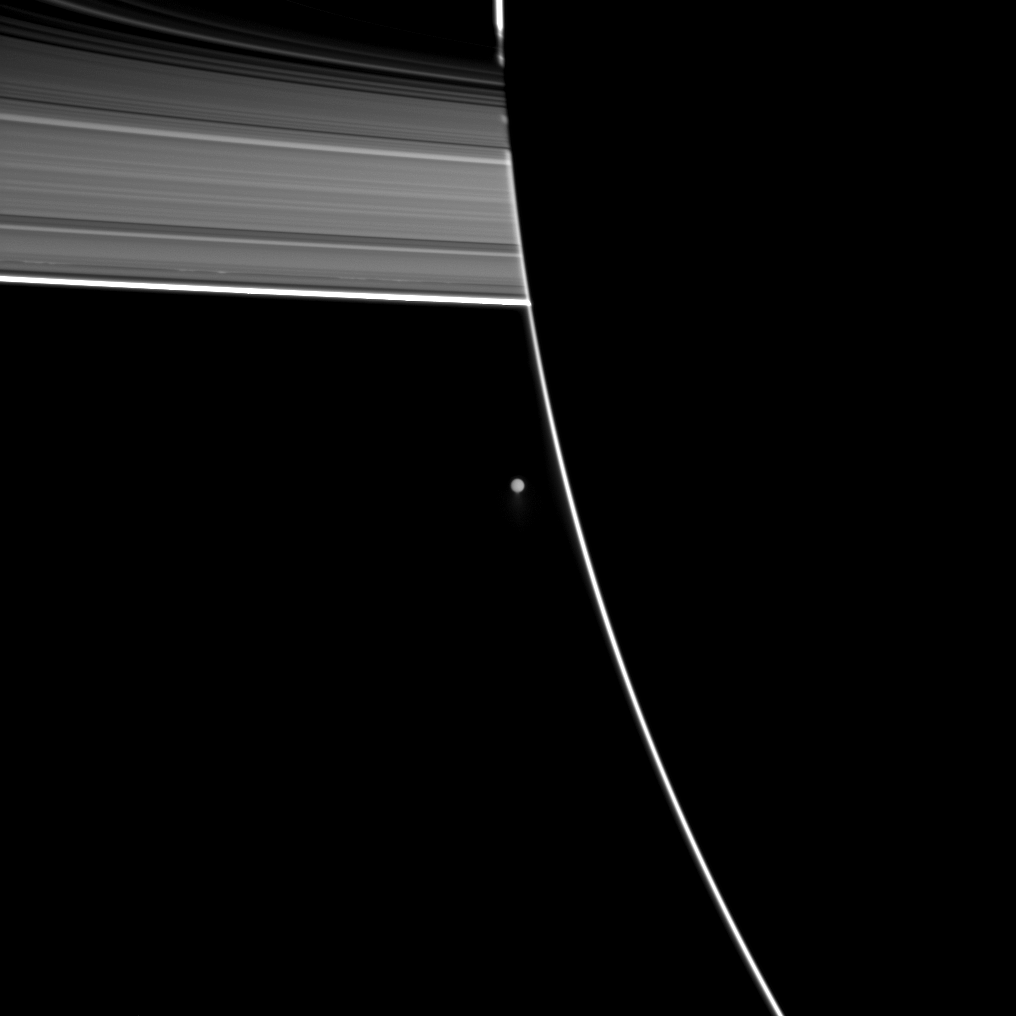

Activity Past Dark Side

Saturn’s moon Enceladus, seen beyond the outline of the planet’s night side, spews water ice from its south polar region.

Enceladus is farther from Cassini than the planet is here. The plumes can be faintly seen at the bottom of the moon in this image. See PIA11688 to learn more about Enceladus (504 kilometers, or 313 miles across).

This unusual view of the planet and rings is possible because some sunlight scatters through the uppermost part of Saturn’s atmosphere to reach Cassini’s cameras on the night side of the planet. See PIA12603 for an explanation of this viewing geometry.

This view looks toward the southern, unilluminated side of the rings from about 5 degrees below the ringplane.

Enceladus and its plumes have been brightened by a factor of two relative to the planet and rings.

The image was taken in visible light with the Cassini spacecraft wide-angle camera on Dec. 25, 2009. The view was acquired at a distance of approximately 617,000 kilometers (384,000 miles) from Enceladus and at a sun-Enceladus-spacecraft, or phase, angle of 174 degrees. Image scale is 37 kilometers (23 miles) per pixel.

The Cassini-Huygens mission is a cooperative project of NASA, the European Space Agency and the Italian Space Agency. The Jet Propulsion Laboratory, a division of the California Institute of Technology in Pasadena, manages the mission for NASA’s Science Mission Directorate, Washington, D.C. The Cassini orbiter and its two onboard cameras were designed, developed and assembled at JPL. The imaging operations center is based at the Space Science Institute in Boulder, Colo.

Credit: NASA/JPL/Space Science Institute